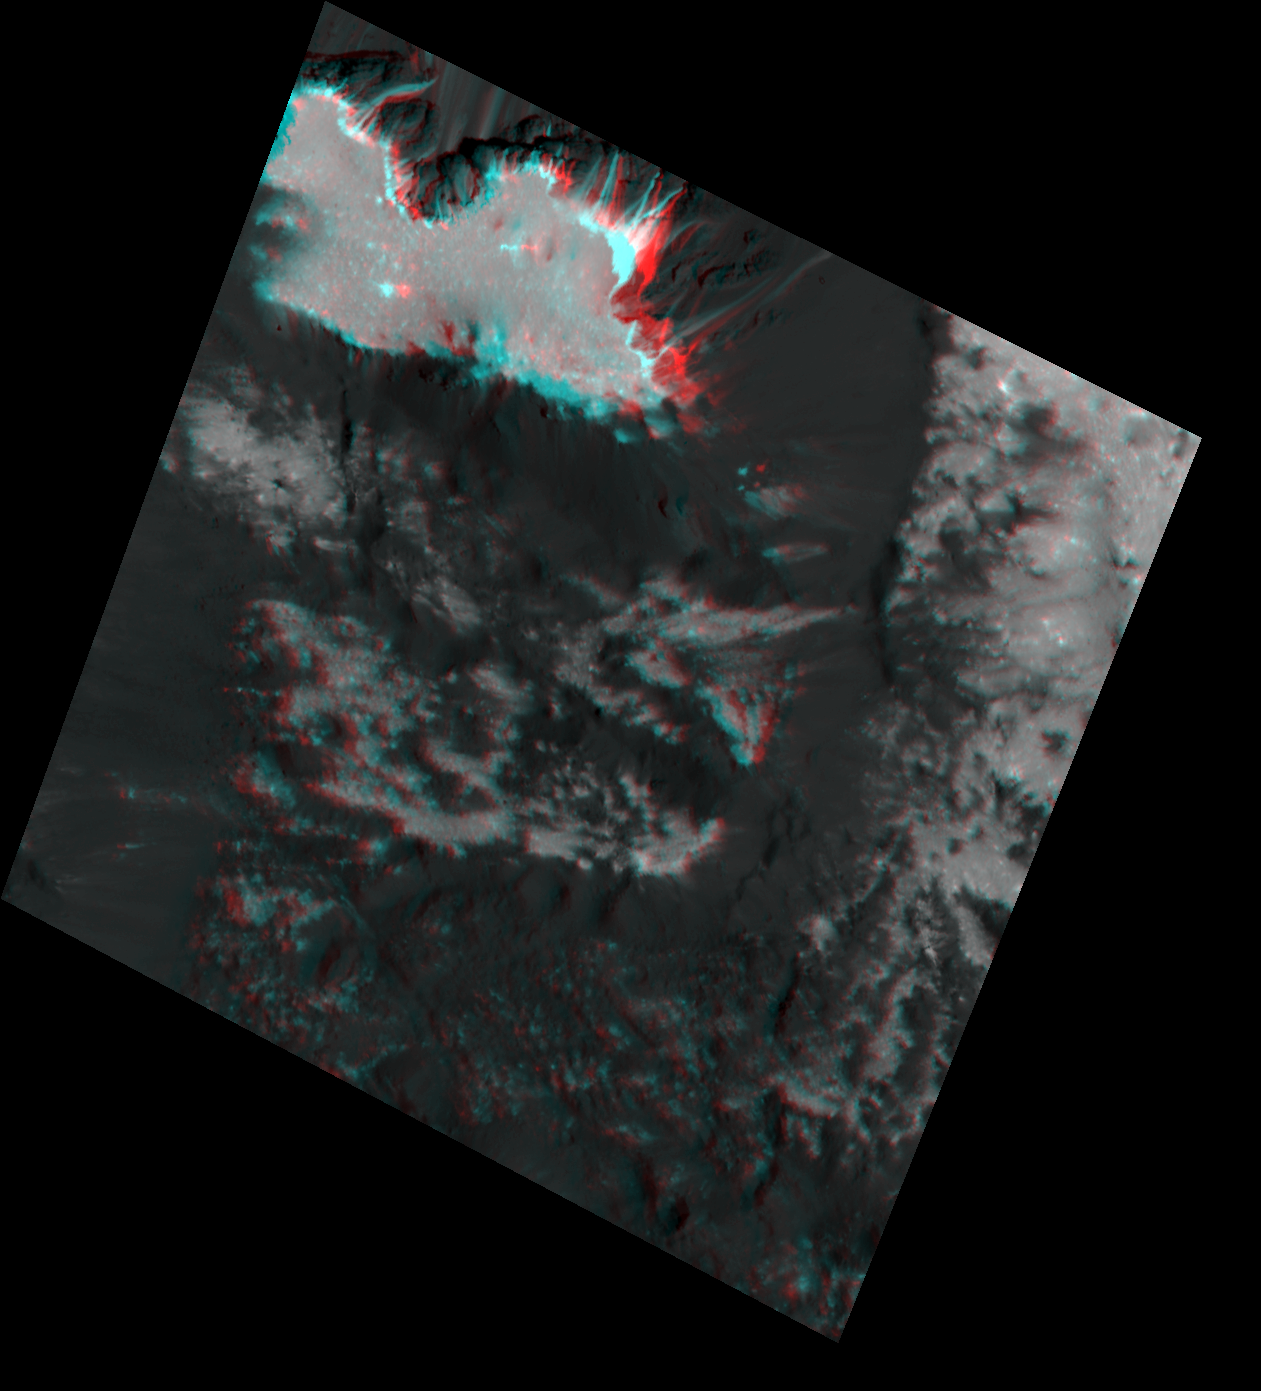

Occator’s “Mesa” in 3-D

Scientists created this stereo view, called an anaglyph, with two images of the same part of Ceres’s surface taken by Dawn on different orbits and from different viewing angles. The images were artificially colored and combined so that when viewed through glasses with a red filter on the left and blue on the right, they provide a 3-D view.

The images used in this anaglyph were obtained by NASA’s Dawn spacecraft from an altitude of about 21 miles (34 kilometers). One of the images was previously released with number PIA22477.

This feature is located at about 19.5 degrees north latitude and 239.2 degrees east longitude, in the western part of Cerealia Facula.

Dawn’s mission is managed by JPL for NASA’s Science Mission Directorate in Washington. Dawn is a project of the directorates Discovery Program, managed by NASA’s Marshall Space Flight Center in Huntsville, Alabama. JPL is responsible for overall Dawn mission science. Orbital ATK Inc., in Dulles, Virginia, designed and built the spacecraft. The German Aerospace Center, Max Planck Institute for Solar System Research, Italian Space Agency and Italian National Astrophysical Institute are international partners on the mission team.

Credit: NASA/JPL-Caltech/UCLA/MPS/DLR/IDA/USRA-Lunar Planetary Institute